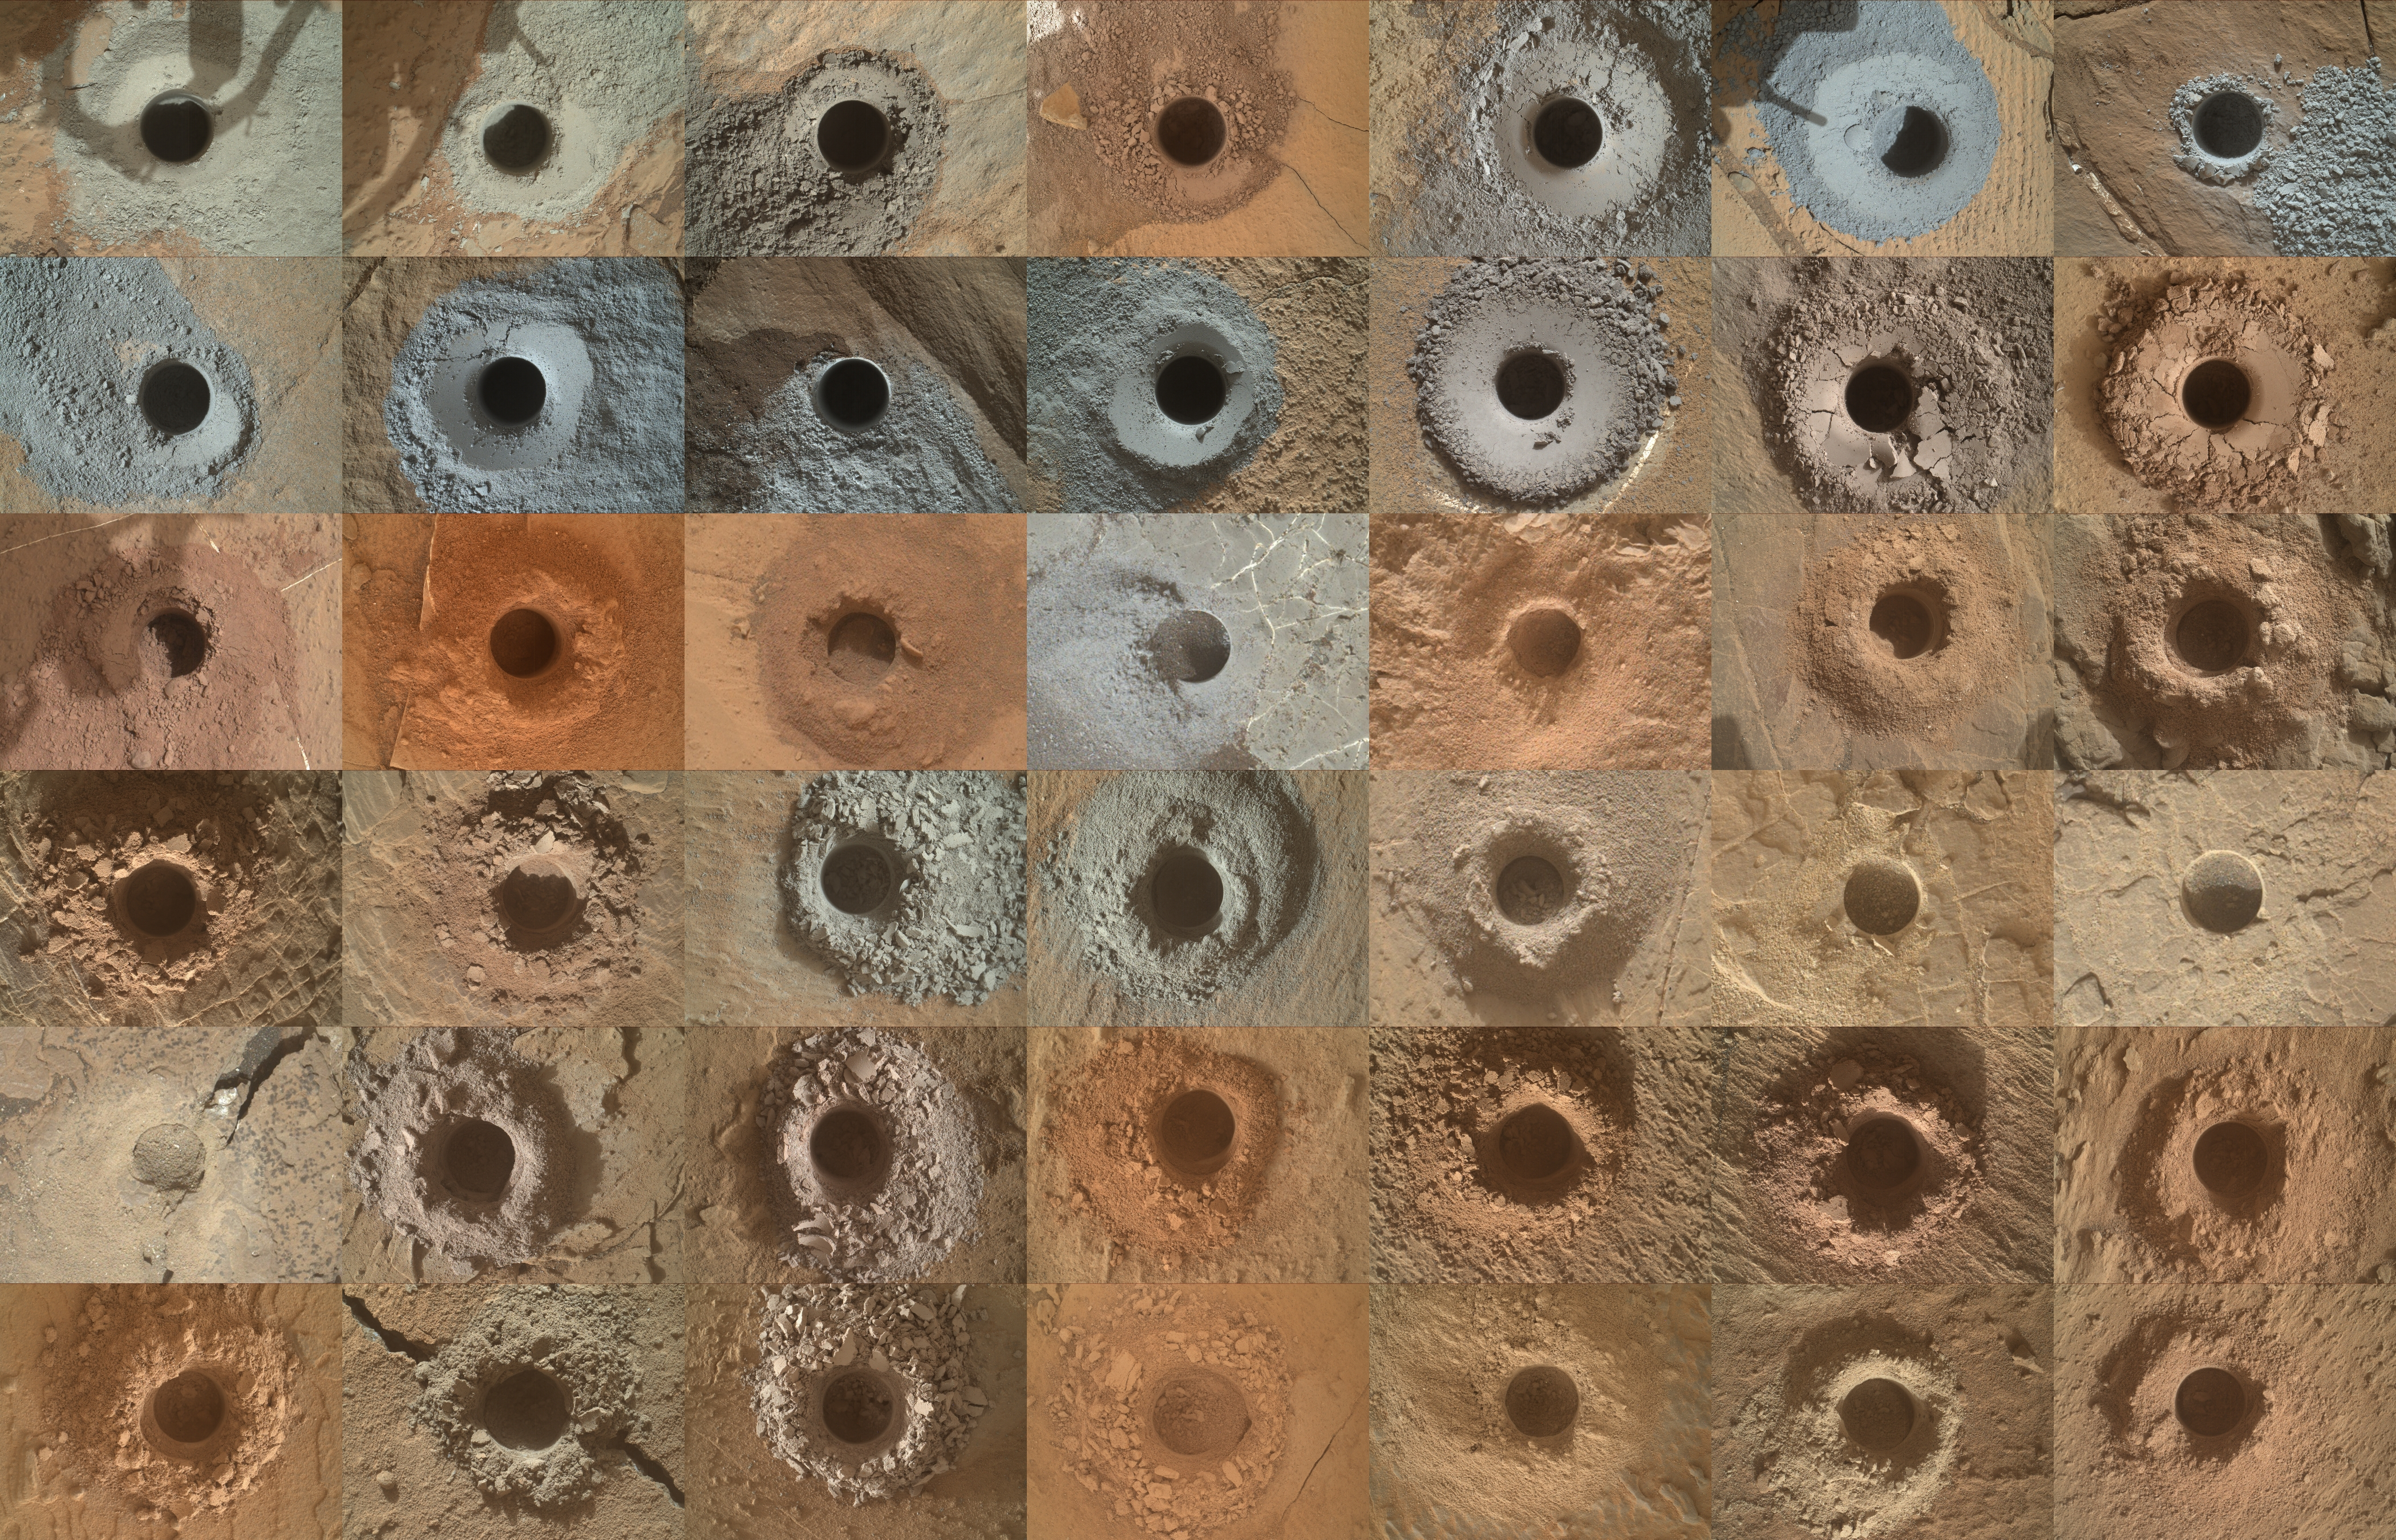

Curiosity’s 42 Drill Holes

NASA’s Curiosity Mars rover has collected 42 powderized rock samples with the drill on the end of its robotic arm. This grid shows all 42 holes made by the drill when collecting the samples, from “John Klein” (drilled on Feb. 9, 2013, the 182nd Martian day, or sol, of the mission) in the upper left, to “Kings Canyon” (drilled on Aug. 3, 2024, the 4,263rd Martian day, or sol, of the mission) in the lower right.

Each hole is a little over a half-inch (16 millimeters) wide. The images were captured by the Mars Hand Lens Imager (MAHLI), a camera on the end of the rover’s arm.

After drilling a sample, the powderized rock is trickled into instruments inside of Curiosity’s belly that can analyze the composition of the rocks. Those instruments include Sample Analysis at Mars (SAM) and Chemistry & Mineralogy (CheMin).

Curiosity was built by NASA’s Jet Propulsion Laboratory, which is managed by Caltech in Pasadena, California. JPL leads the mission on behalf of NASA’s Science Mission Directorate in Washington. MAHLI was built by Malin Space Science Systems in San Diego.

Credit: NASA/JPL-Caltech/MSSS